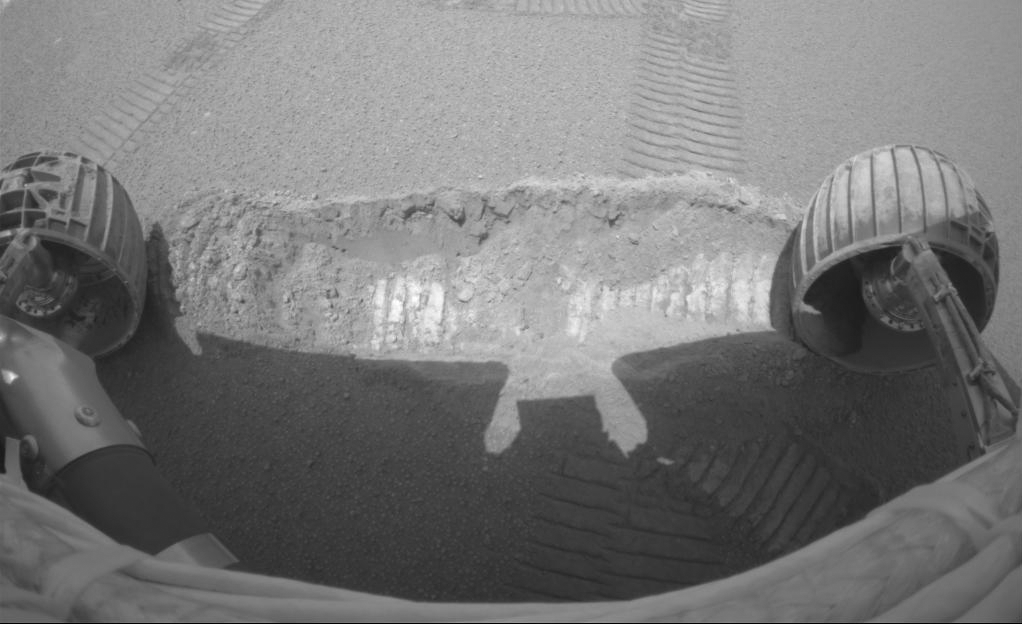

What Lies Beneath

The Mars Exploration Rover Opportunity dragged one of its wheels back and forth across the sandy soil at Meridiani Planum to create a hole (center) measuring approximately 50 centimeters (19.7 inches) long by 20 centimeters (7.9 inches) wide by 9 centimeters (3.5 inches) deep. The rover’s instrument deployment device, or arm, will begin studying the fresh soil at the bottom of the trench later today for clues to its mineral composition and history. Scientists chose this particular site for trenching because previous data taken by the rover’s miniature thermal emission spectrometer indicated that it contains crystalline hematite, a mineral that sometimes forms in the presence of water. The brightness of the newly-exposed soil is thought to be either intrinsic to the soil itself, or a reflection of the Sun. This image was taken by the rover’s hazard-avoidance camera.

Credit: NASA/JPL